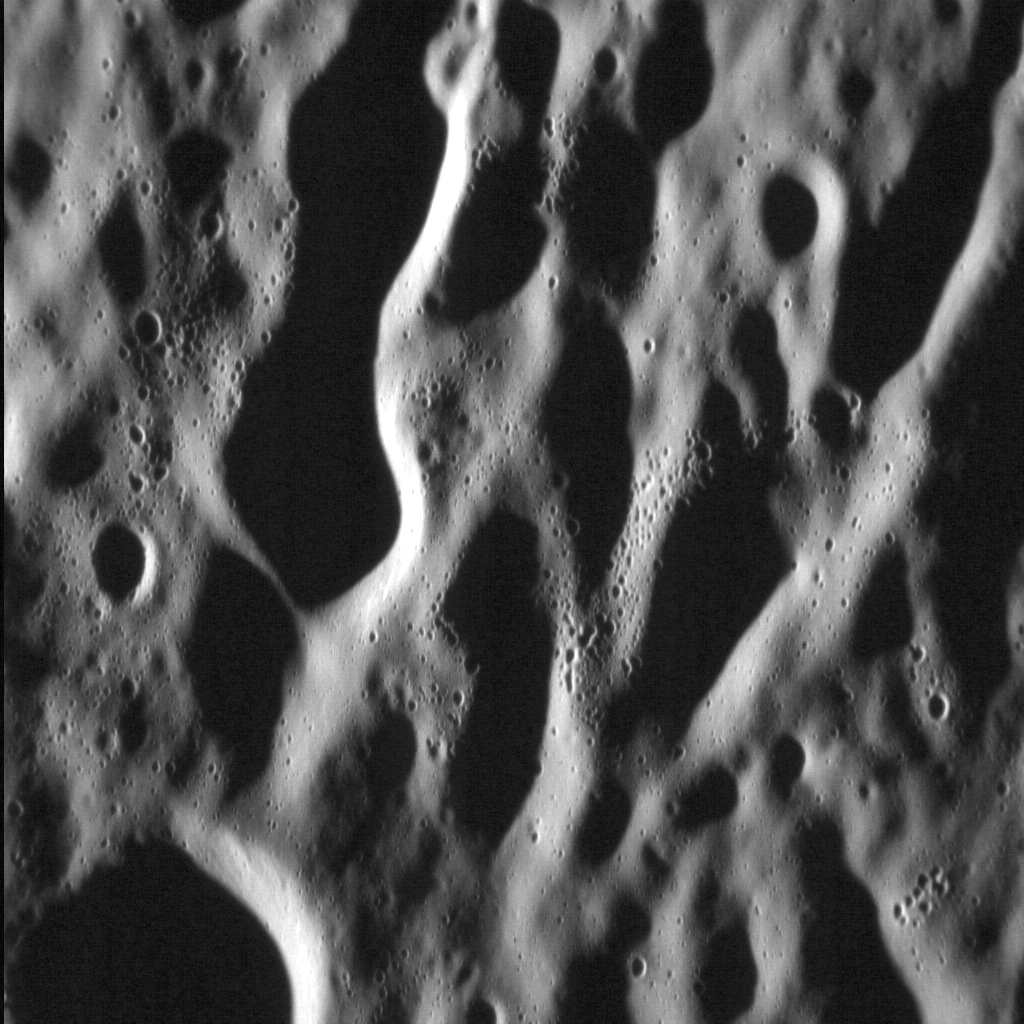

Stieglitz Strikes

Following on from Monday’s Featured Image, we revisit Stieglitz crater, this time focusing on its ejecta blanket. In this image, with north to the right, a Sun low on the horizon enhances the appearance of the secondary impacts that form linear chains that radiate from the larger Stieglitz impact. Smaller secondaries can be seen in the middle of the image, apparent as very small craters with irregular distributions.

This image was acquired as a high-resolution targeted observation. Targeted observations are images of a small area on Mercury’s surface at resolutions much higher than the 200-meter/pixel morphology base map. It is not possible to cover all of Mercury’s surface at this high resolution, but typically several areas of high scientific interest are imaged in this mode each week.

Date acquired: August 27, 2012
Image Mission Elapsed Time (MET): 254597551
Image ID: 2471483
Instrument: Narrow Angle Camera (NAC) of the Mercury Dual Imaging System (MDIS)
Center Latitude: 74.83°
Center Longitude: 67.77° E
Resolution: 16 meters/pixel
Scale: The vertical field of view in this image is approx. 20 km (13 mi.) across
Incidence Angle: 84.1°
Emission Angle: 47.3°
Phase Angle: 131.4°

The MESSENGER spacecraft is the first ever to orbit the planet Mercury, and the spacecraft’s seven scientific instruments and radio science investigation are unraveling the history and evolution of the Solar System’s innermost planet. Visit the Why Mercury? section of this website to learn more about the key science questions that the MESSENGER mission is addressing. During the one-year primary mission, MDIS acquired 88,746 images and extensive other data sets. MESSENGER is now in a year-long extended mission, during which plans call for the acquisition of more than 80,000 additional images to support MESSENGER’s science goals.

These images are from MESSENGER, a NASA Discovery mission to conduct the first orbital study of the innermost planet, Mercury. For information regarding the use of images, see the MESSENGER image use policy.

Credit: NASA/Johns Hopkins University Applied Physics Laboratory/Carnegie Institution of Washington